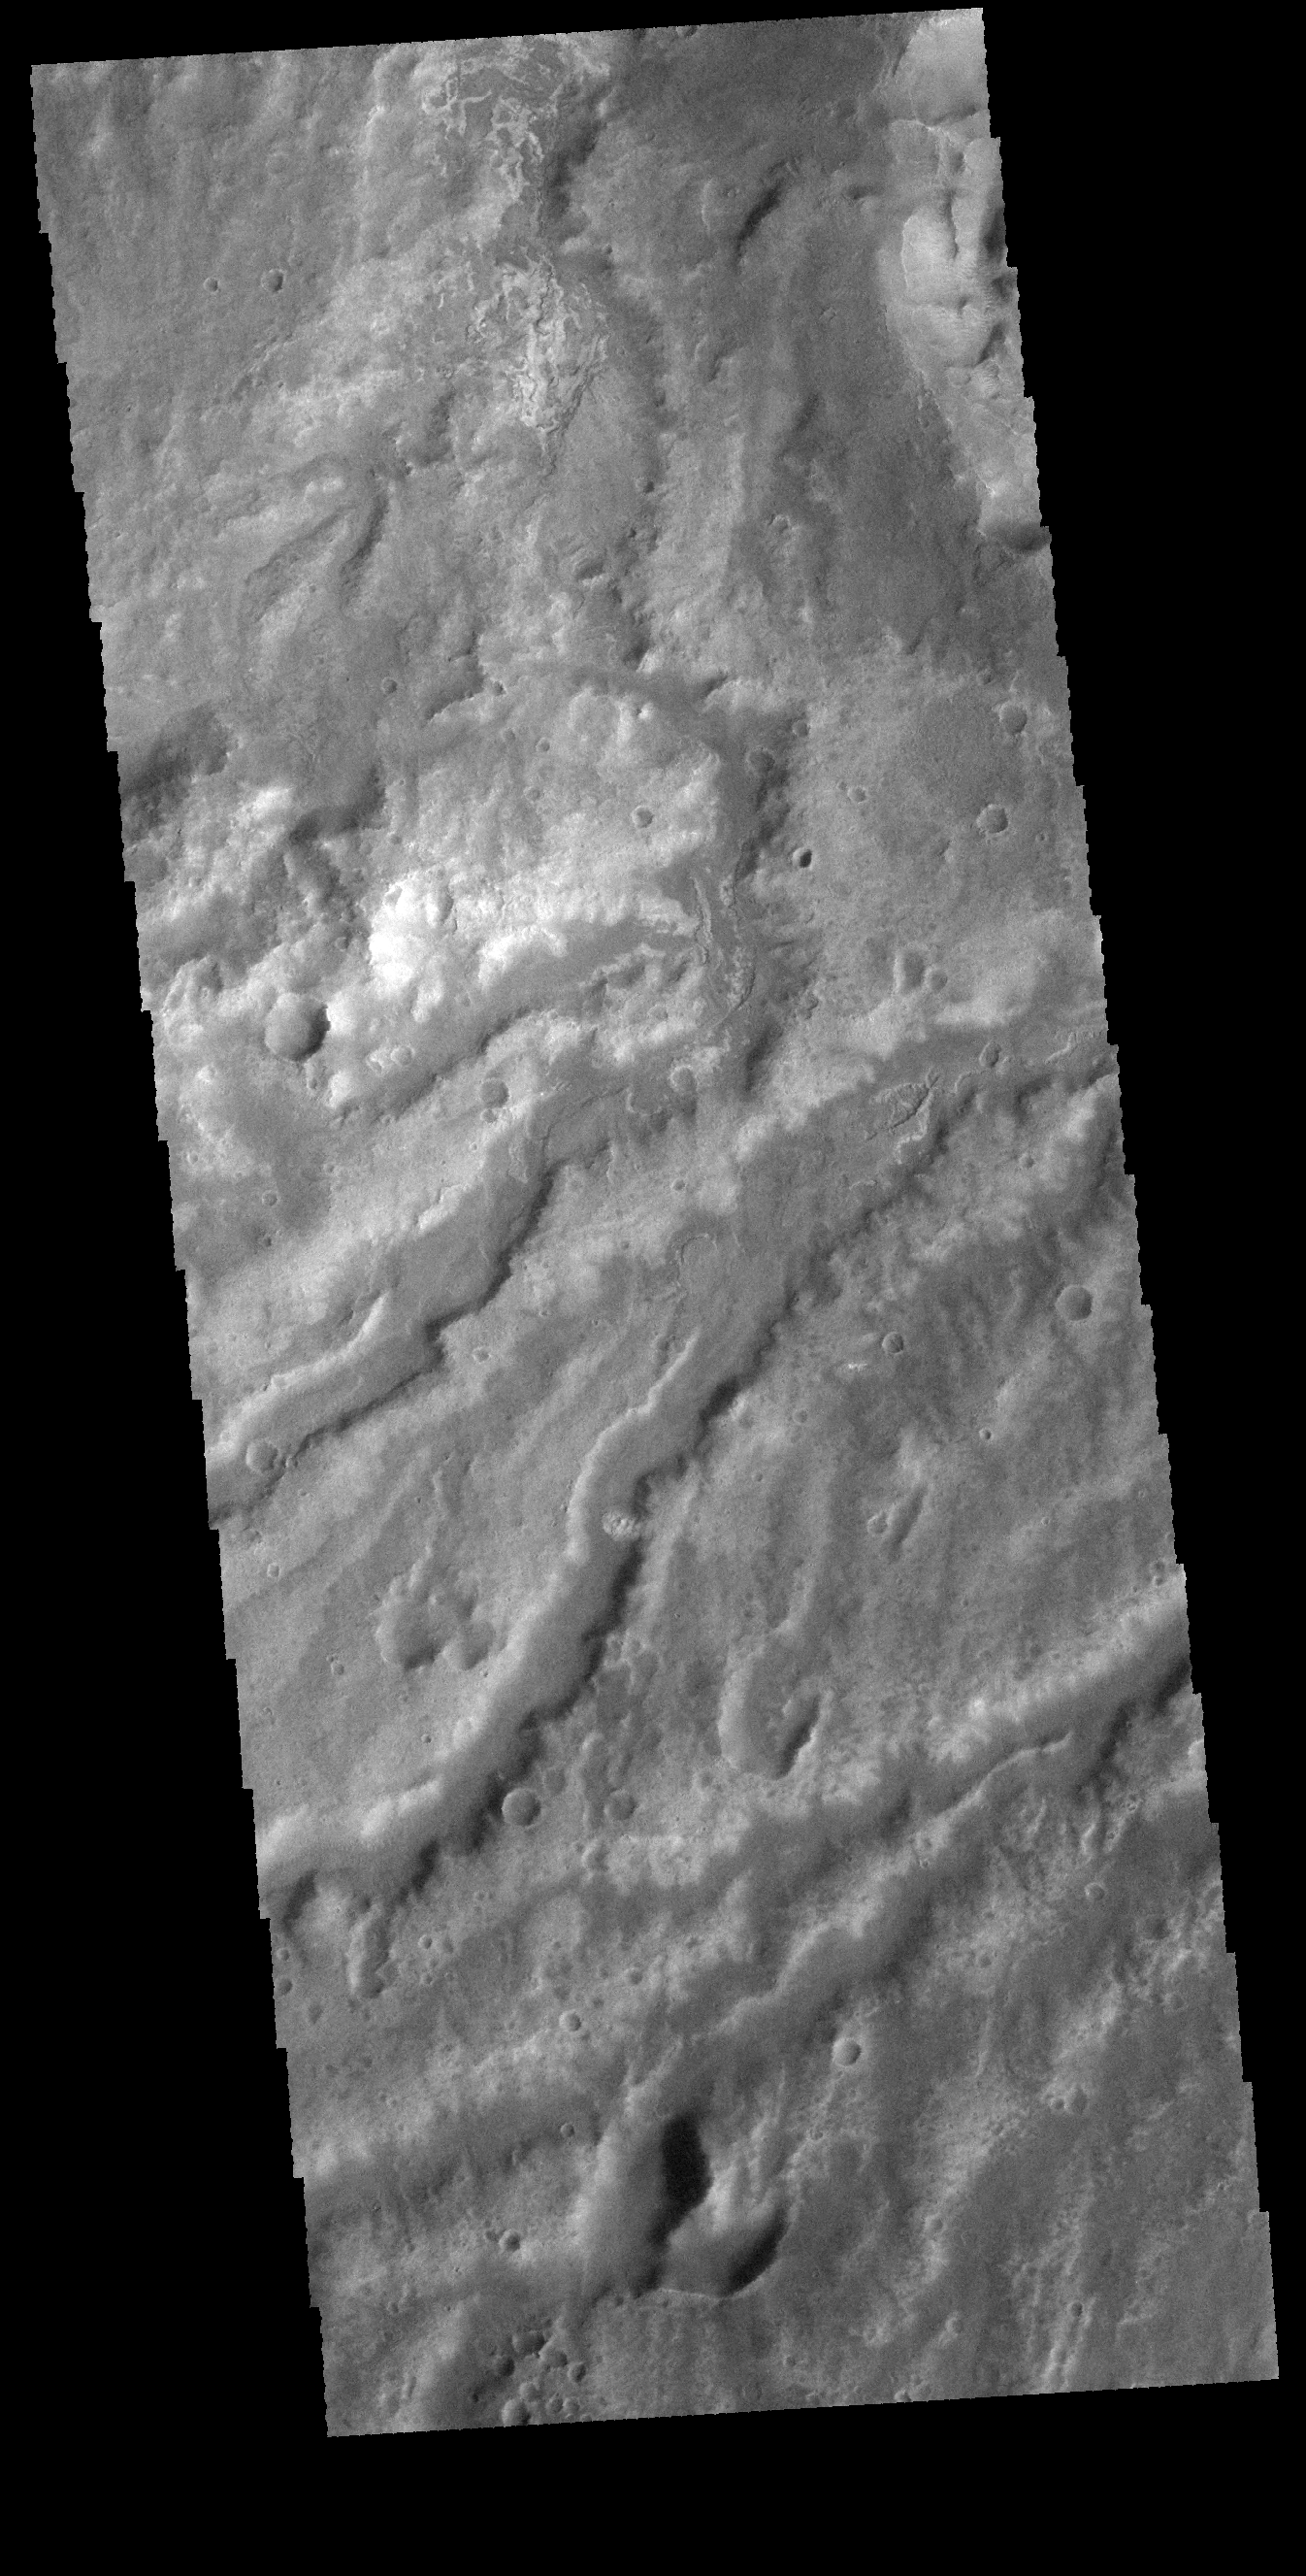

Arda Valles

The numerous, closely spaced channels in this VIS image are part of Arda Valles.

Credit: NASA/JPL-Caltech/ASU